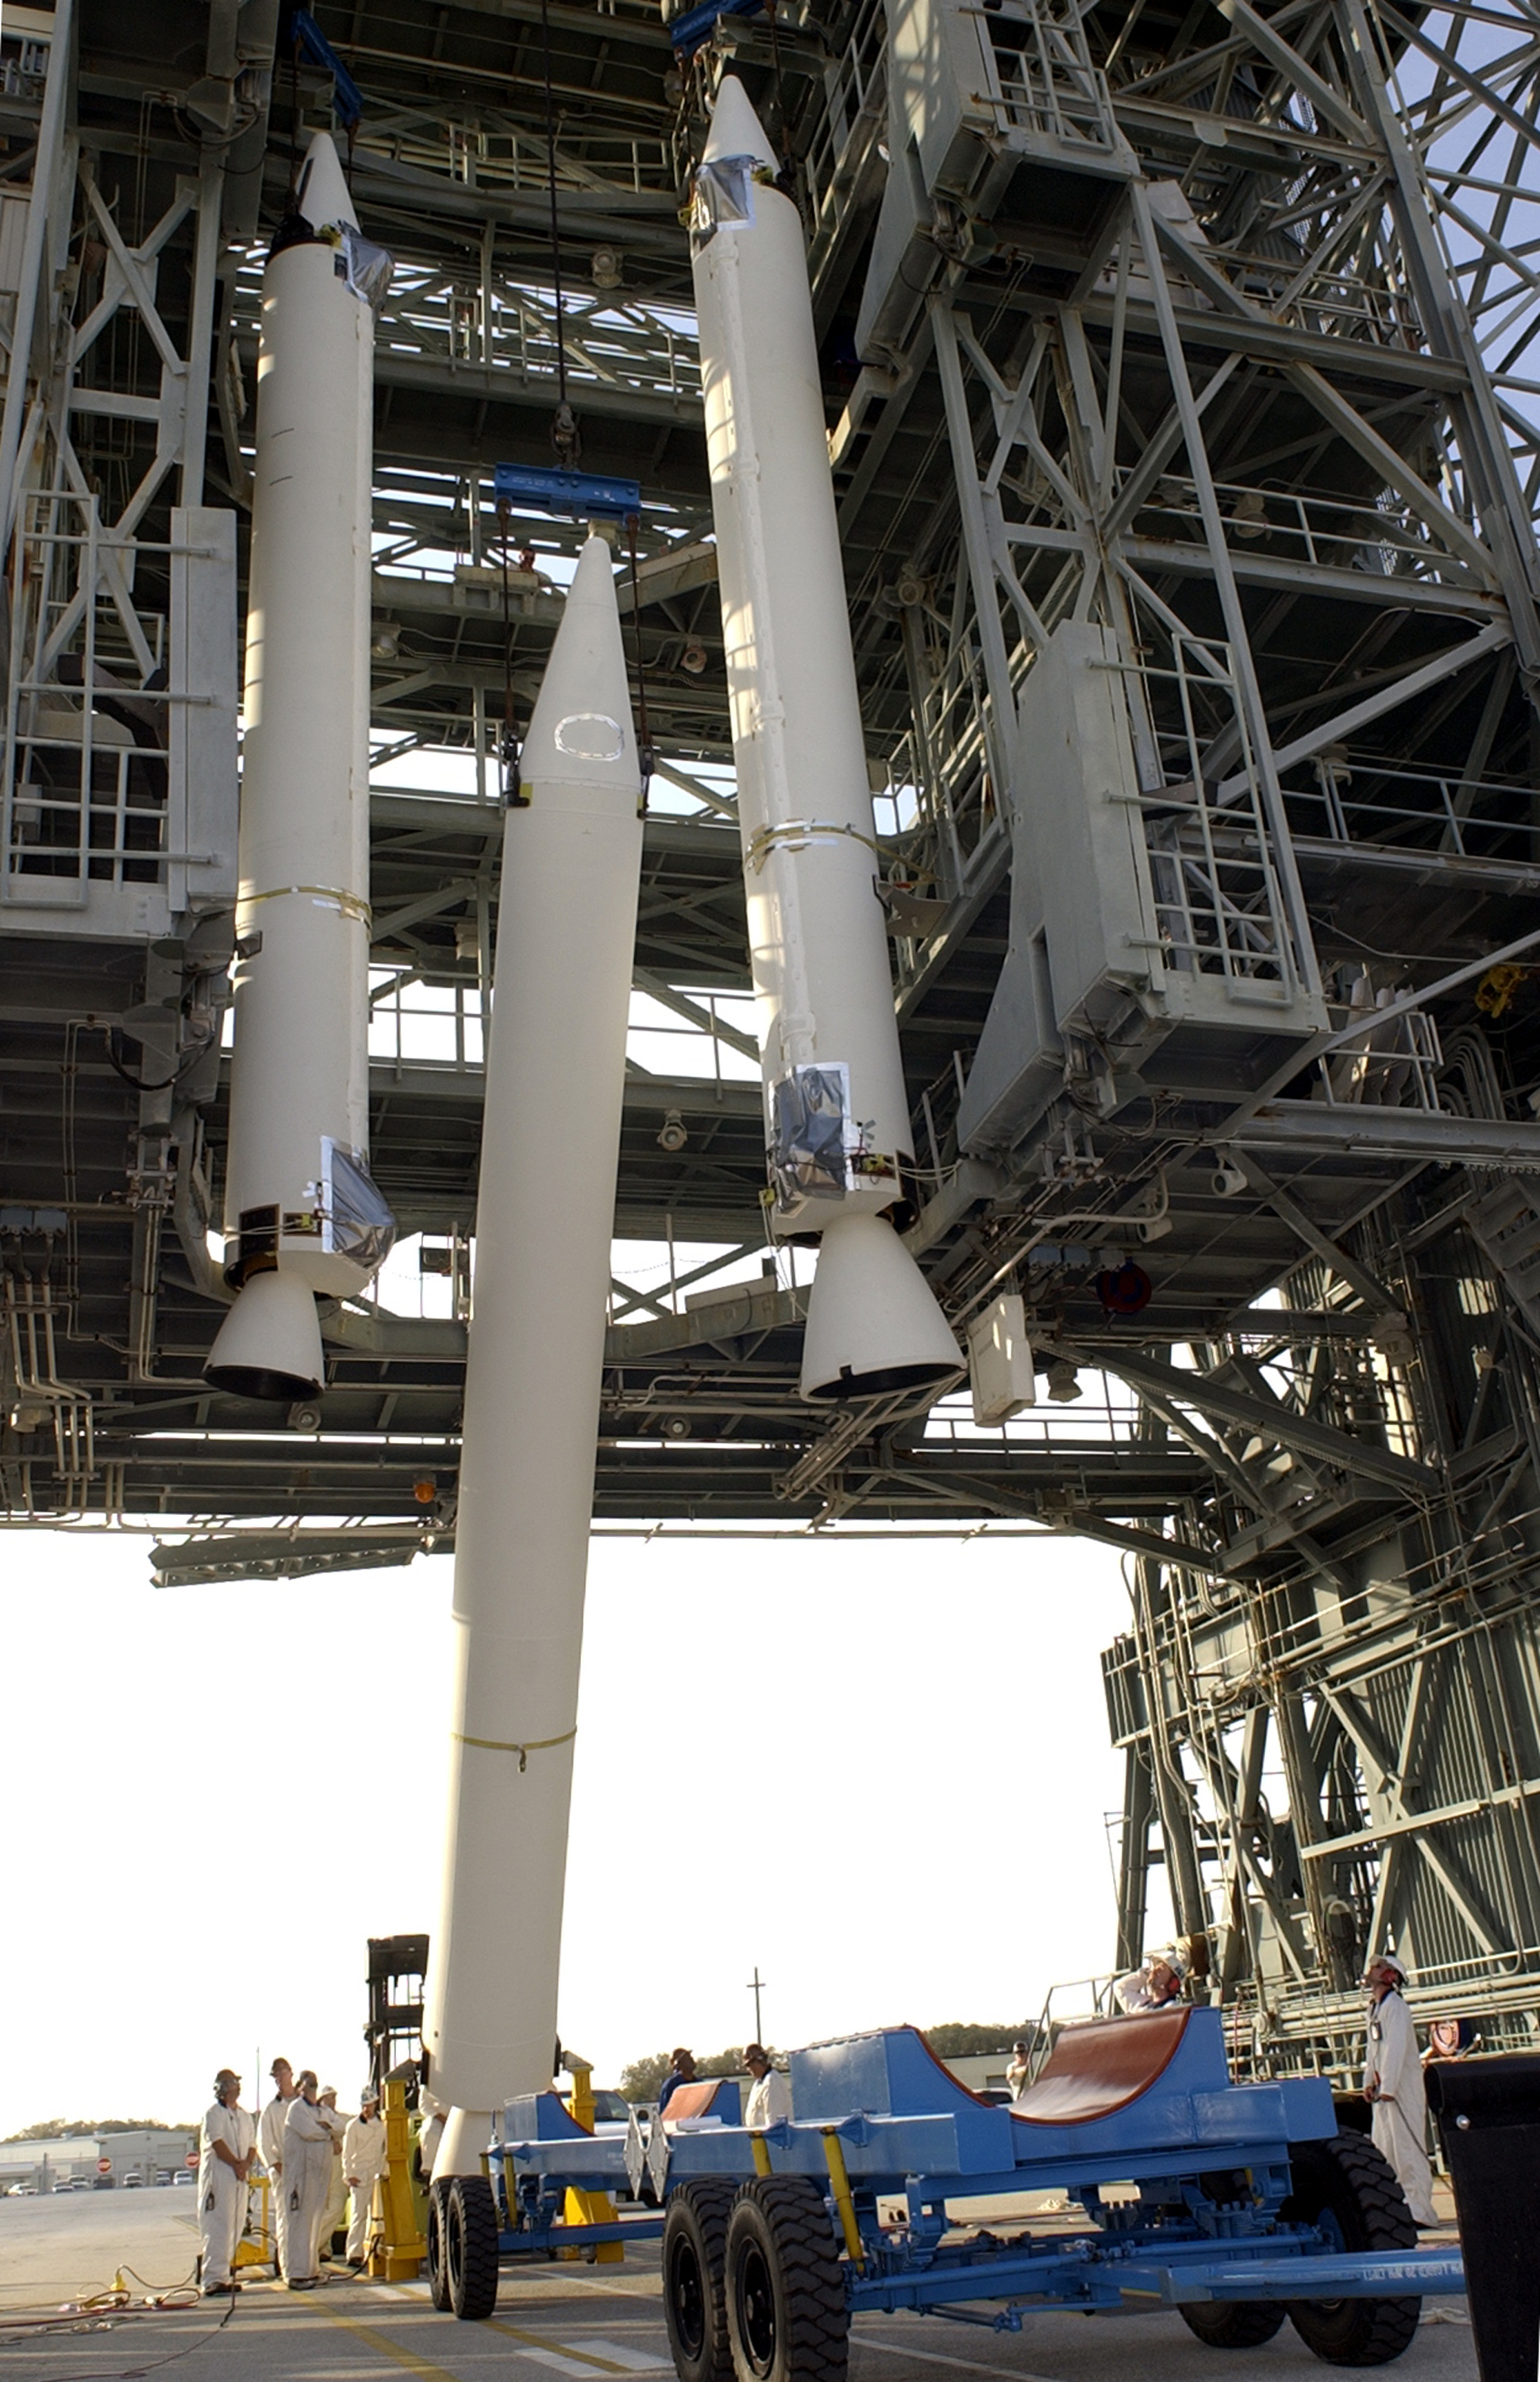

The Rocket that Didn't Launch Spitzer

A Delta II rocket, initially intended to launch the Spitzer Space Telescope on April 18, 2003. However, due to additional engineering tests that were needed on the rocket, the launch was delayed and the rocket was instead used to launch a Mars mission. Spitzer launched on a different rocket on August 25, 2003.

Credit: NASA/KSC